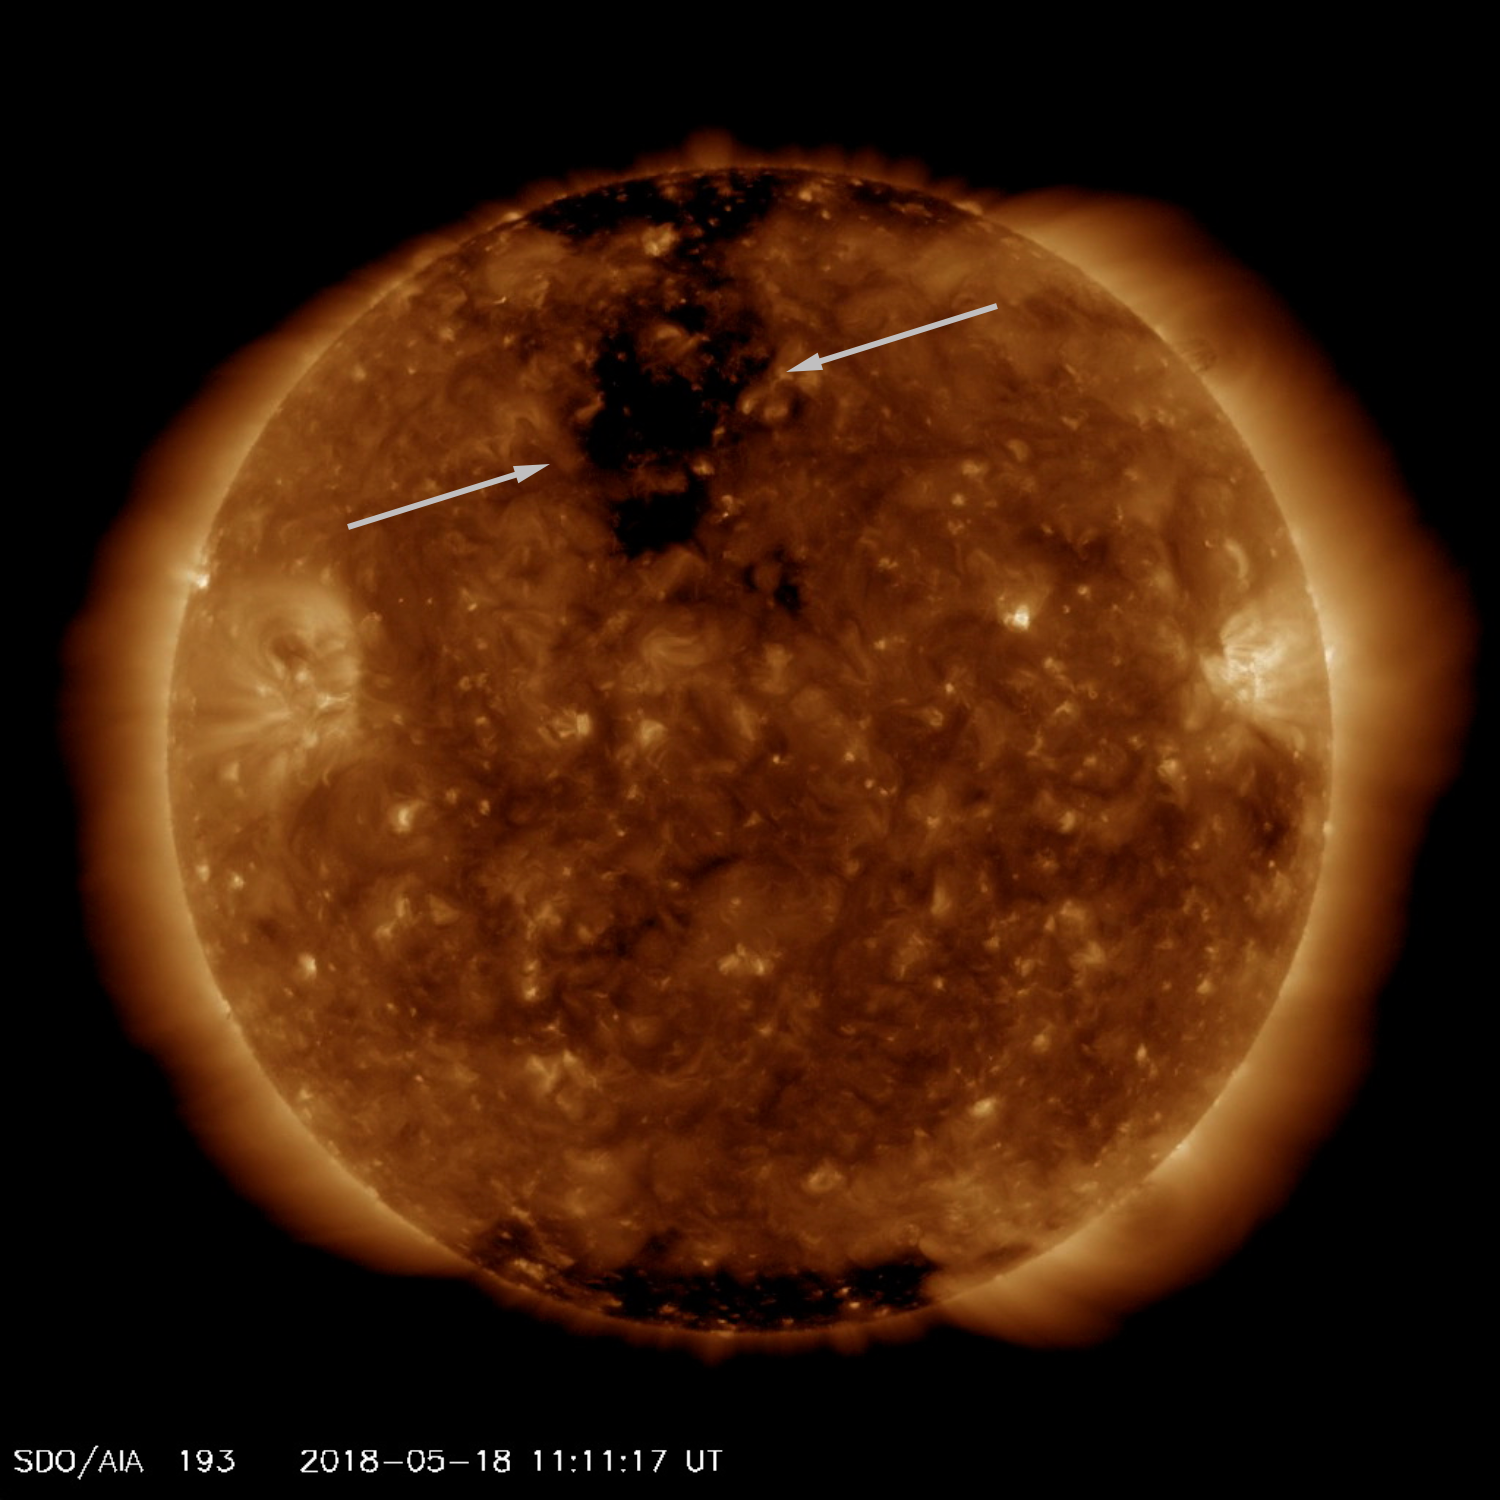

Coronal Hole Rotating Towards Us

A good-sized coronal hole came around to where it is just about facing Earth (May 16-18, 2018). Coronal holes are areas of open magnetic field from which solar wind (consisting of charged particles) streams into space. The video clip covers two days and was taken in a wavelength of extreme ultraviolet light. Such streams of particles take several days to reach Earth, but they can generate aurora, particularly nearer the poles.

Movies
PIA00575_Corhole_193_May_big.mp4
PIA00575_Corhole_193_May_sm.mp4

SDO is managed by NASA’s Goddard Space Flight Center, Greenbelt, Maryland, for NASA’s Science Mission Directorate, Washington. Its Atmosphere Imaging Assembly was built by the Lockheed Martin Solar Astrophysics Laboratory (LMSAL), Palo Alto, California.

Credit: NASA/GSFC/Solar Dynamics Observatory